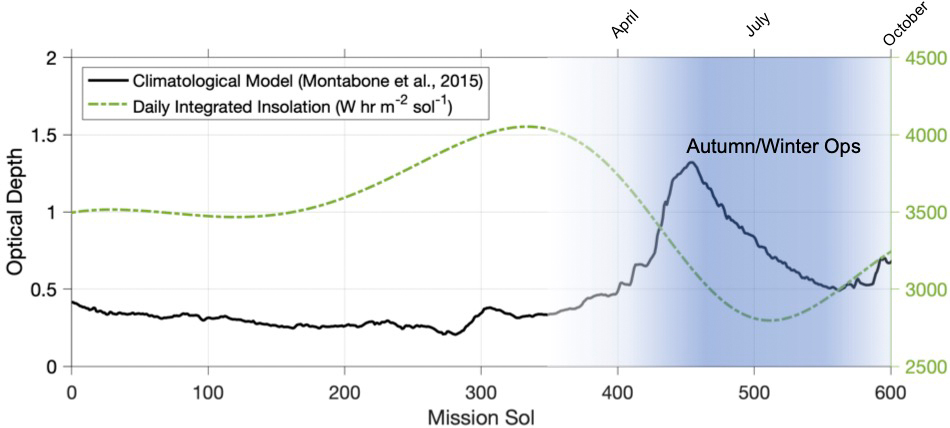

Environmental Plot at Jezero

This graphic depicts the environmental conditions at Jezero Crater from the day NASA’s Perseverance Mars rover landed there – on Feb. 18, 2021, the first Martian day, or sol, of the mission – through Sol 600.

The black line indicates a climatological model of atmospheric opaqueness (a measurement known as “tau”) over a Martian year. The expected daily insolation, or the amount of Sun’s rays reaching the solar panel, is illustrated by the green dotted line. While a year on Earth lasts 365 days, on Mars a year lasts 668 sols.

The Ingenuity Mars Helicopter was built by JPL, which also manages the technology demonstration project for NASA Headquarters. It is supported by NASA’s Science, Aeronautics Research, and Space Technology mission directorates. NASA’s Ames Research Center in California’s Silicon Valley, and NASA’s Langley Research Center in Hampton, Virginia, provided significant flight performance analysis and technical assistance during Ingenuity’s development. AeroVironment Inc., Qualcomm, and SolAero also provided design assistance and major vehicle components. Lockheed Martin Space designed and manufactured the Mars Helicopter Delivery System.

Credit: NASA/JPL-Caltech